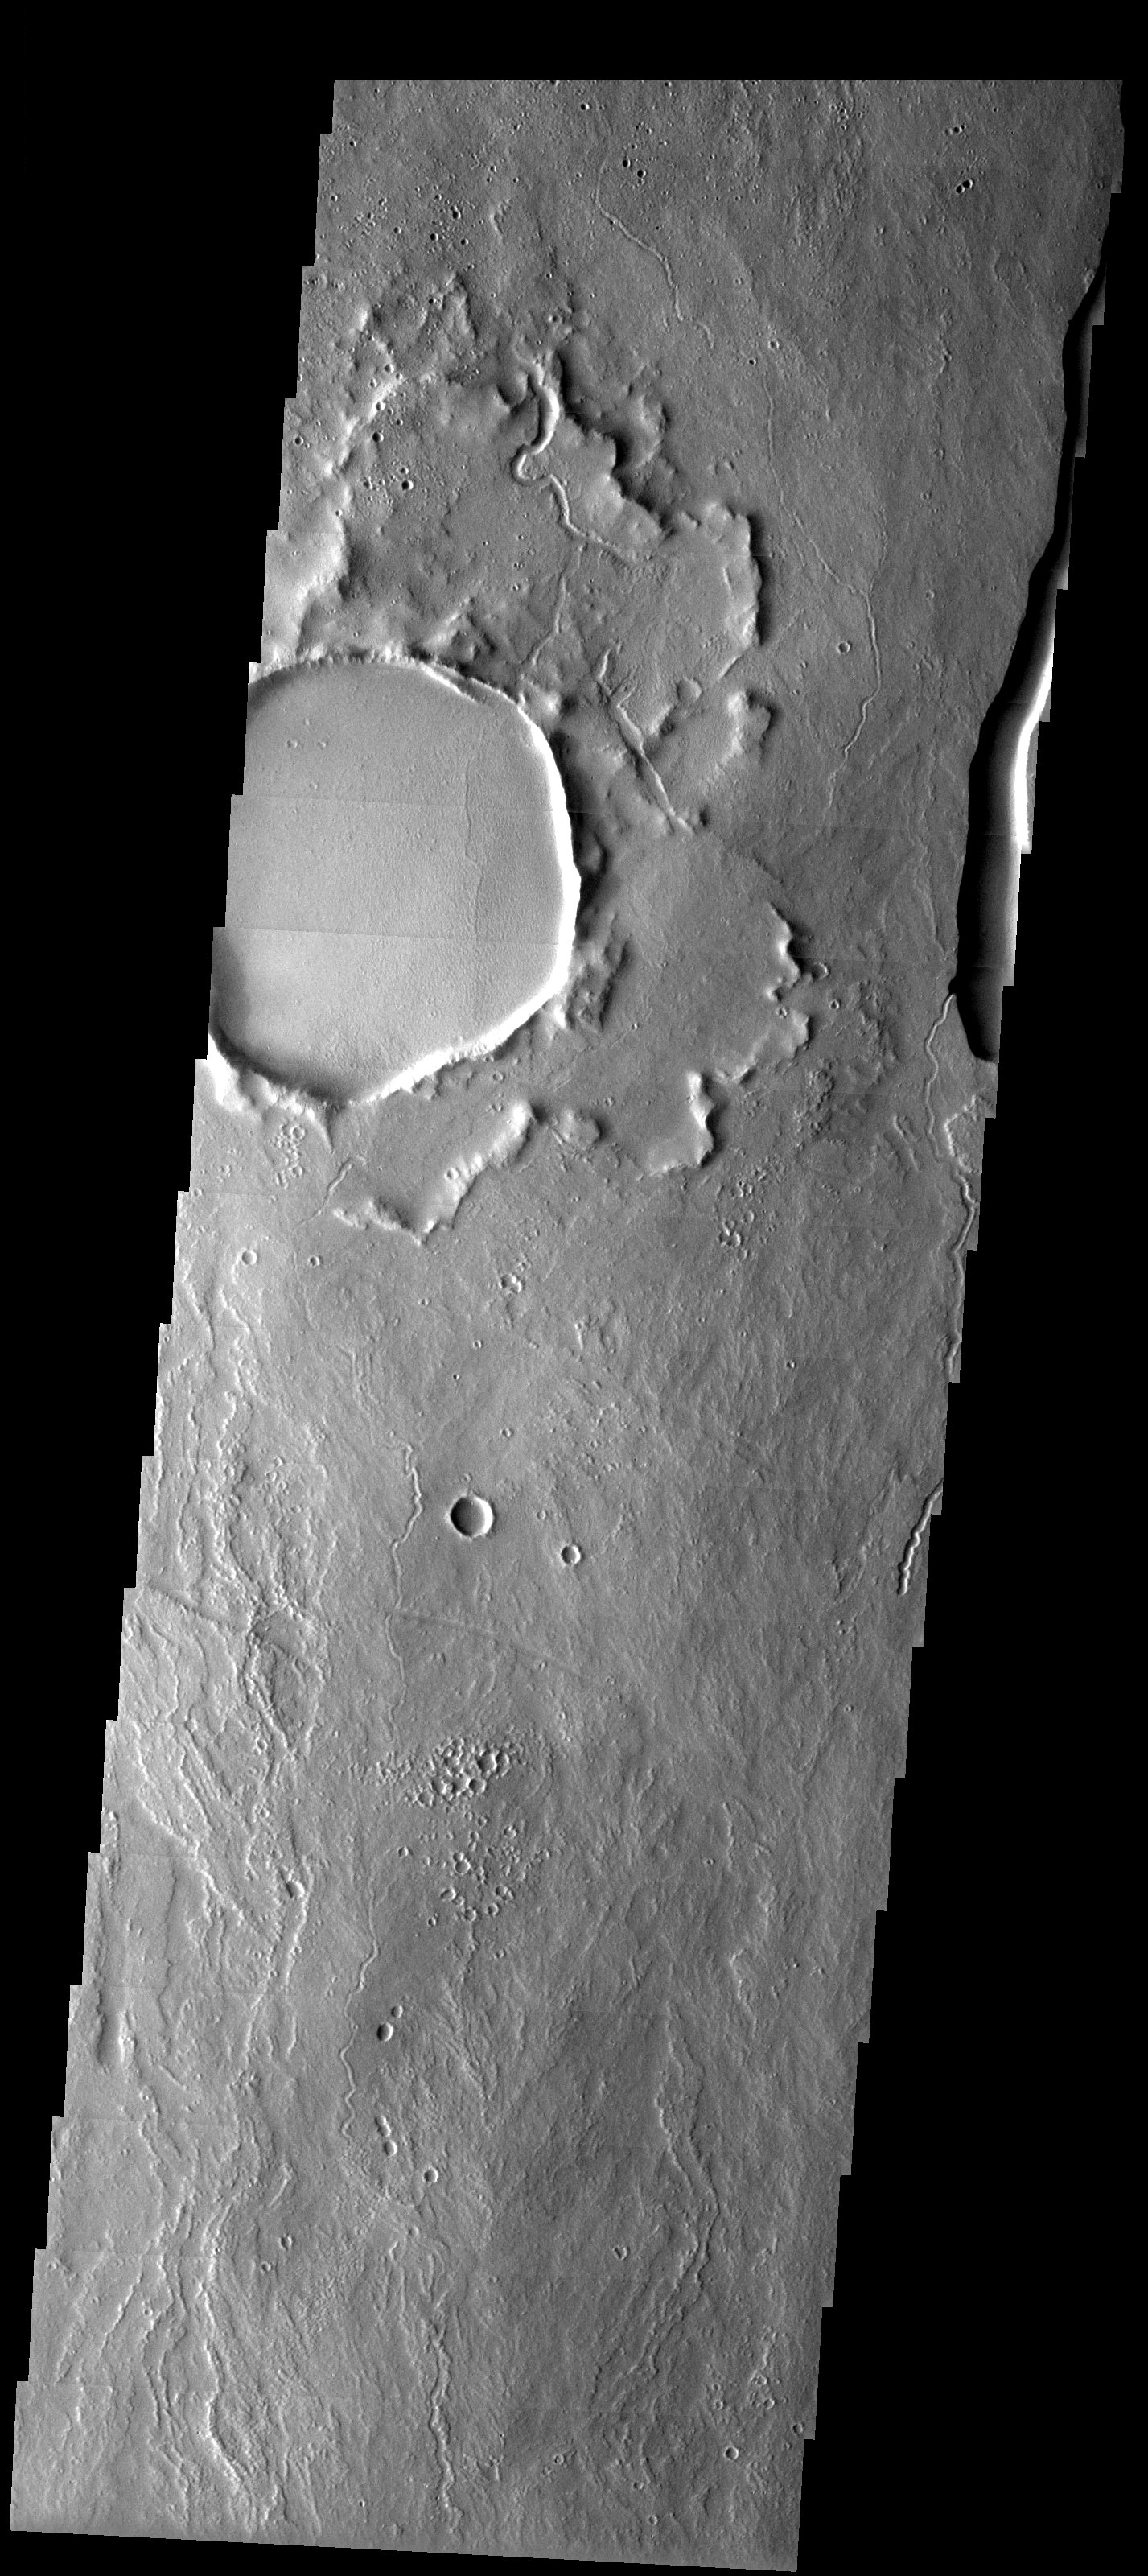

Unusual Crater

Released 15 May 2003

This unusual crater northeast of Ascraeus Mons displays an ejecta blanket that appears turned up around its edges. This may be a type of rampart crater, or may instead be a crater with its ejecta blanket buried by lava flows. These flows were later eroded away in places leaving behind the scarp. Numerous lava flows are seen in this image as well as sinuous channels. These features appear to be both volcanic (rilles) and fluvial channels.

Image information: VIS instrument. Latitude 16.8, Longitude 257.4East (102.6). 19 meter/pixel resolution.

Note: this THEMIS visual image has not been radiometrically nor geometrically calibrated for this preliminary release. An empirical correction has been performed to remove instrumental effects. A linear shift has been applied in the cross-track and down-track direction to approximate spacecraft and planetary motion. Fully calibrated and geometrically projected images will be released through the Planetary Data System in accordance with Project policies at a later time.

NASA’s Jet Propulsion Laboratory manages the 2001 Mars Odyssey mission for NASA’s Office of Space Science, Washington, D.C. The Thermal Emission Imaging System (THEMIS) was developed by Arizona State University, Tempe, in collaboration with Raytheon Santa Barbara Remote Sensing. The THEMIS investigation is led by Dr. Philip Christensen at Arizona State University. Lockheed Martin Astronautics, Denver, is the prime contractor for the Odyssey project, and developed and built the orbiter. Mission operations are conducted jointly from Lockheed Martin and from JPL, a division of the California Institute of Technology in Pasadena.

Credit: NASA/JPL/Arizona State University